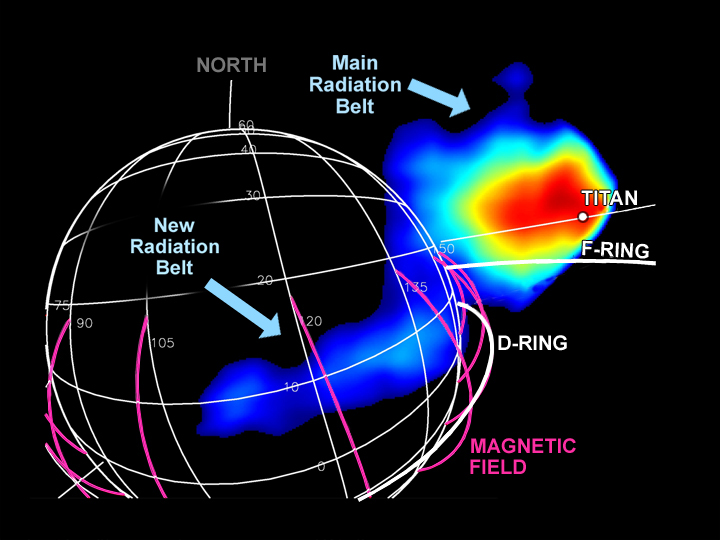

New Radiation Belt

The magnetospheric imaging instrument onboard Cassini recently discovered a new radiation belt just above Saturn’s cloud tops, up to the inner edge of the D-ring. Before this discovery, it was not anticipated that such a trapped ion population could be sustained inside the rings.

This new radiation belt extends around the planet. It was detected by the emission of fast neutral atoms created as its energetic ions interact with gas clouds in the same region. Saturn’s radiation belts have numerous “holes” in them, created as the trapped ions collide with moons, dust ring, and gas. With this discovery, the radiation belts are shown to extend far closer to the planet than their previously known inner boundary, which lies just at the outer edge of the main ring system. The new belts are much smaller and much less energetic than the main radiation belts. The main belts extend from about 139,000 kilometers (86,000 miles) from Saturn’s center out to about 362,000 (225,000 miles) and contain particles with energies up to tens of mega-electron volts. The new belt extends less than 6,000 kilometers (about 4,000 miles) in thickness, and is not known to contain particles above about 150 kilo-electron Volts total energy.

Shown here is an image taken by the magnetospheric imaging instrument on July 1, 2004, from a distance of 24,000 kilometers (14,900 miles) from Saturn’s cloud tops. From blue to red the colors represent increasing intensity of the radiation. The location of the moon Titan in the image is shown, but emissions associated with Titan itself are too weak to stand out in the intense emission from the main radiation belt. The magenta lines represent the magnetic field lines that cross the equator just at the inner edge of the D-Ring, where the new-found radiation belt resides. The Cassini-Huygens mission is a cooperative project of NASA, the European Space Agency and the Italian Space Agency. The Jet Propulsion Laboratory, a division of the California Institute of Technology in Pasadena, manages the Cassini-Huygens mission for NASA’s Science Mission Directorate, Washington, D.C. The Cassini orbiter was designed, developed and assembled at JPL. The magnetospheric imaging instrument was designed, built and is operated by an international team lead by the Applied Physics Laboratory of the Johns Hopkins University, Laurel, Md.

Credit: NASA/JPL/APL